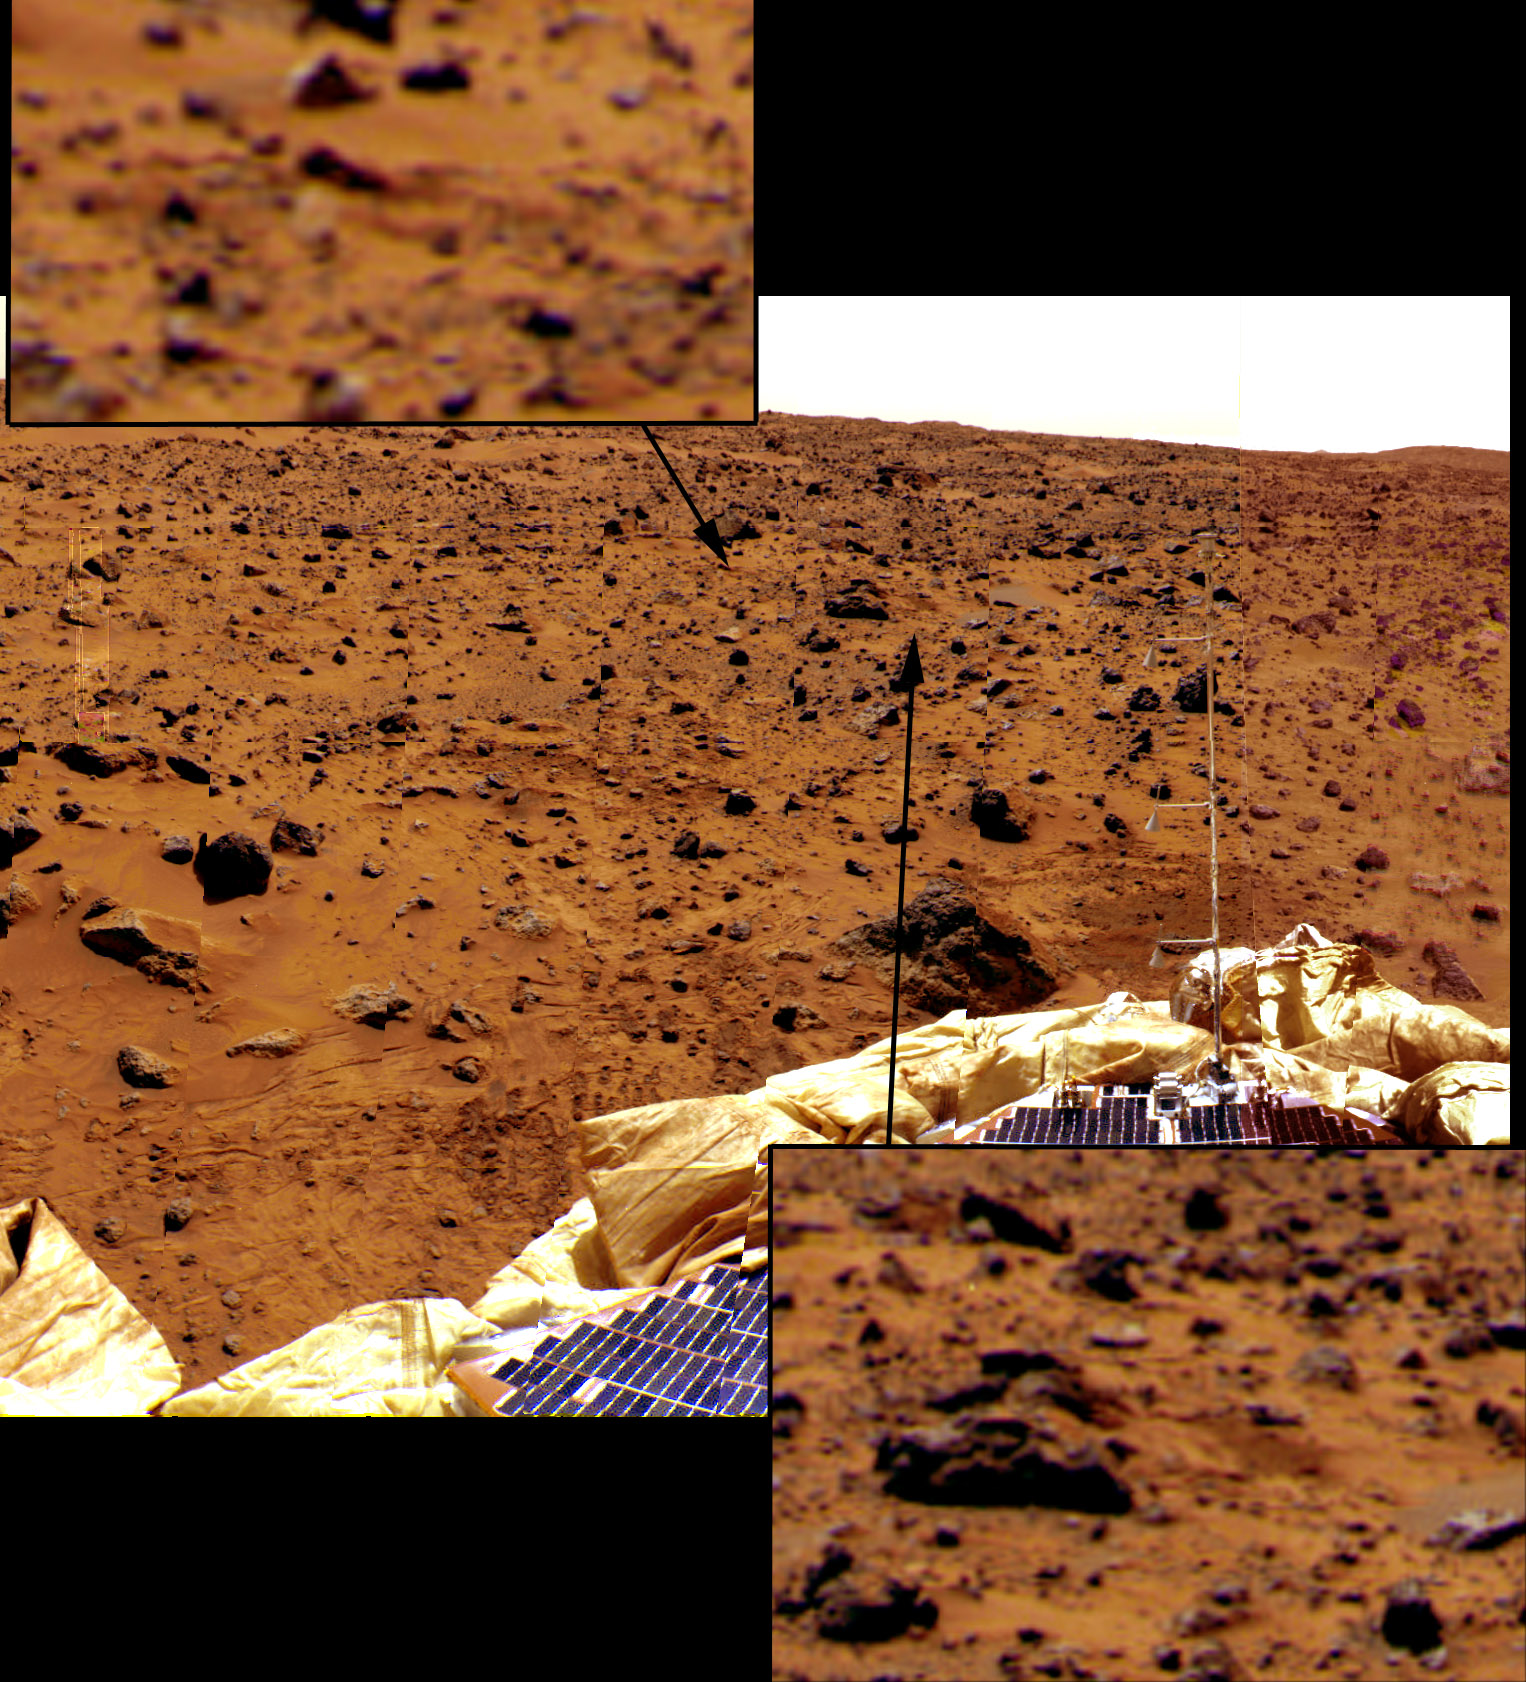

Airbag Bounce Marks

Looking east from the lander, the last few bounce marks as Pathfinder rolled to a stop on July 4 are visible in the soil in this image, taken by the Imager for Mars Pathfinder (IMP). The two most distant marks, identified by pointers in the image, consist of dark patches of disturbed soil. The three closest marks are clearly visible in the foreground, with one easily identifiable behind the Atmospheric Structure Instrument/Meteorology Package (ASI/MET) mast, is at right. The most distant positively identified bounce mark, indicated by the pointer at right, is approximately 11.3 meters (37 feet) from the lander.

Mars Pathfinder is the second in NASA’s Discovery program of low-cost spacecraft with highly focused science goals. The Jet Propulsion Laboratory, Pasadena, CA, developed and manages the Mars Pathfinder mission for NASA’s Office of Space Science, Washington, D.C. The Imager for Mars Pathfinder (IMP) was developed by the University of Arizona Lunar and Planetary Laboratory under contract to JPL. Peter Smith is the Principal Investigator. JPL is an operating division of the California Institute of Technology (Caltech).

Photojournal note: Sojourner spent 83 days of a planned seven-day mission exploring the Martian terrain, acquiring images, and taking chemical, atmospheric and other measurements. The final data transmission received from Pathfinder was at 10:23 UTC on September 27, 1997. Although mission managers tried to restore full communications during the following five months, the successful mission was terminated on March 10, 1998.

Credit: NASA/JPL